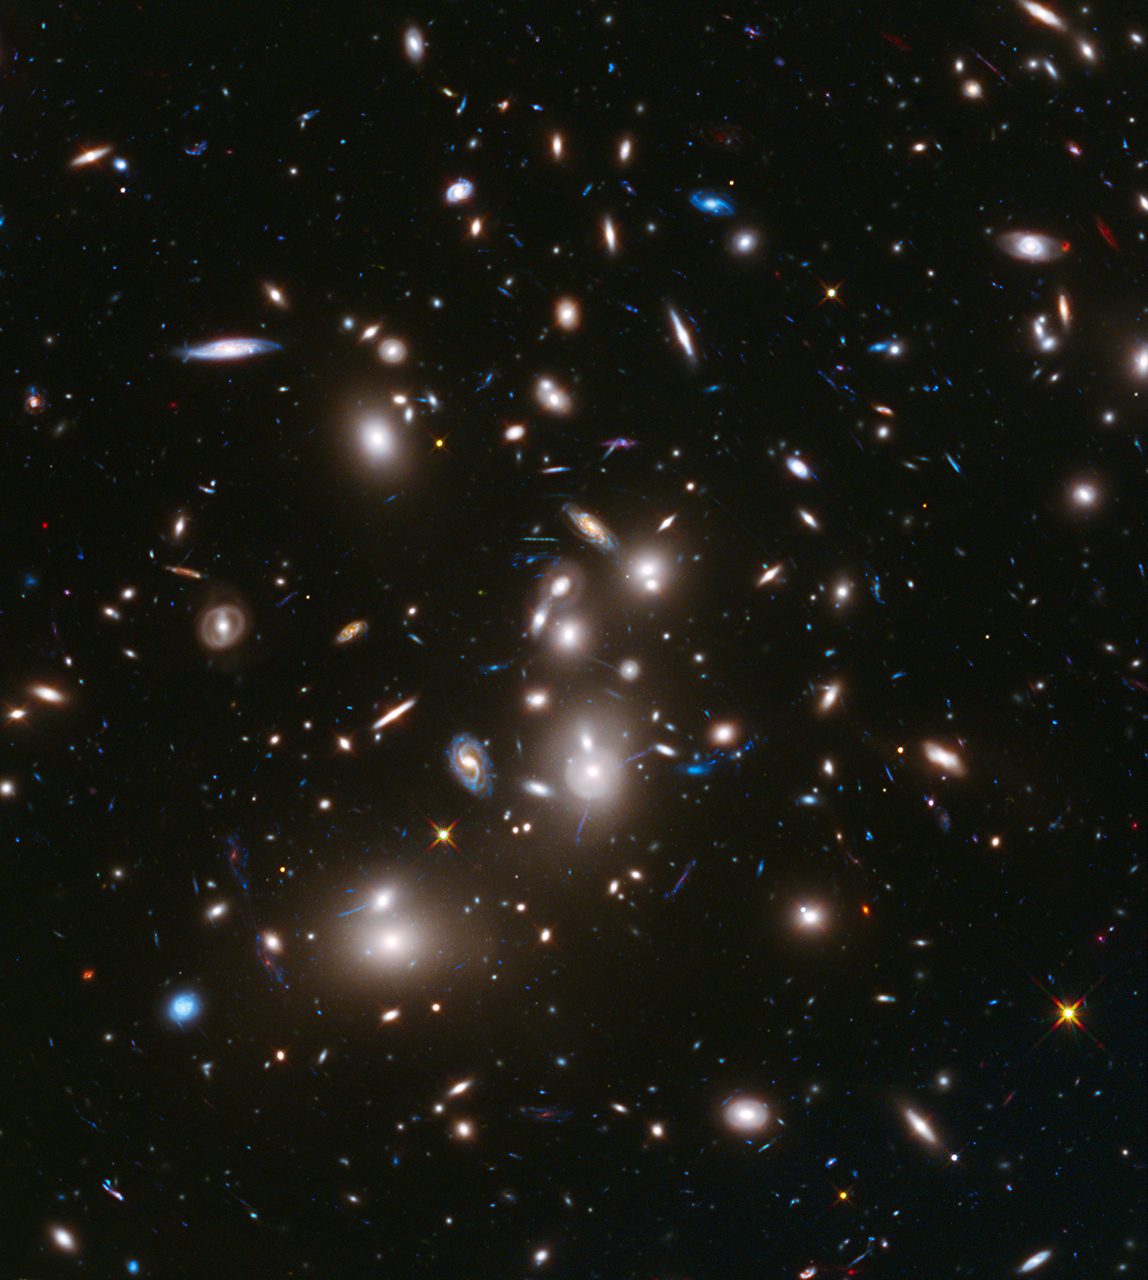

Hubble Frontier Field Abell 2744

This long-exposure image from NASA’s Hubble Space Telescope of massive galaxy cluster Abell 2744 is the deepest ever made of any cluster of galaxies. It shows some of the faintest and youngest galaxies ever detected in space. Abell 2744, located in the constellation Sculptor, appears in the foreground of this image. It contains several hundred galaxies as they looked 3.5 billion years ago. The immense gravity in Abell 2744 acts as a gravitational lens to warp space and brighten and magnify images of nearly 3,000 distant background galaxies. The more distant galaxies appear as they did longer than 12 billion years ago, not long after the big bang.

This image is part of an unprecedented long-distance view of the universe from an ambitious collaborative project among NASA’s Hubble, Spitzer and Chandra space telescopes called The Frontier Fields. Over the next several years, select patches of the sky will be photographed for the purpose of better understanding galaxy evolution. This visible-light and near-infrared composite image was taken with Hubble’s Wide Field Camera 3.

The Hubble exposure reveals almost 3,000 of these background galaxies interleaved with images of hundreds of foreground galaxies in the cluster. Their images not only appear brighter, but also smeared, stretched and duplicated across the field. Because of the gravitational lensing phenomenon, the background galaxies are magnified to appear as much as 10 to 20 times larger than they would normally appear. Furthermore, the faintest of these highly magnified objects is 10 to 20 times fainter than any galaxy observed previously. Without the boost from gravitational lensing, the many background galaxies would be invisible.

Credit: NASA/ESA/STScI